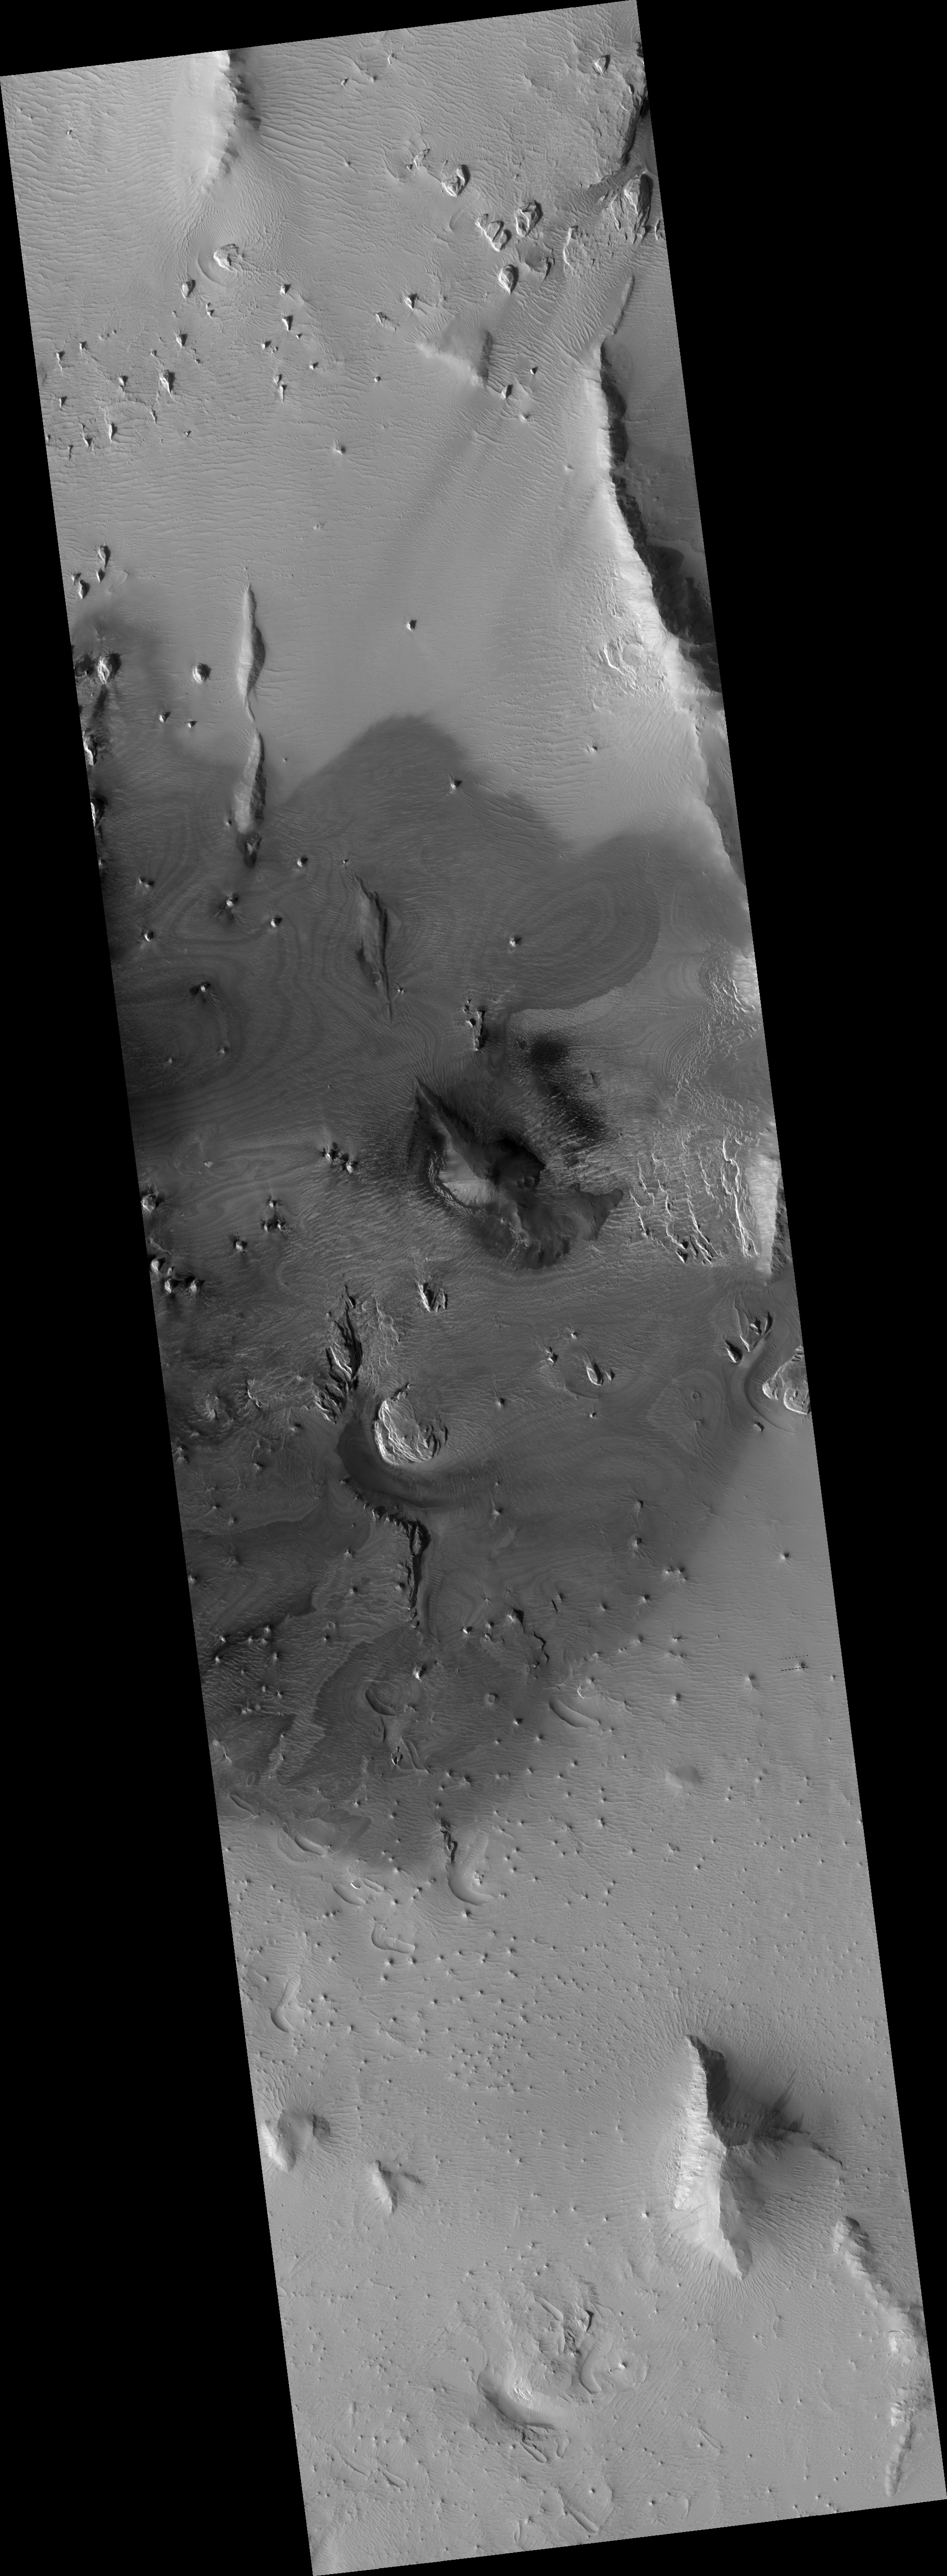

Blocks in the Olympus Mons

The aureole that surrounds the western and northern sectors of Olympus Mons has puzzled Mars geologists. The most common idea is that these deposits formed as giant land slides as the volcano partially collapsed under its own weight.

This HiRISE image (PSP_003450_1975) is centered on a dark and relatively dust-free part of the aureole. Where the dust has been stripped off, swirling bands of darker and lighter rocks are visibile. These suggest gently warped layers that have been exposed by erosion. In fact, many of the small pinnacles and mesas in this area are being eroded by the wind in the same way as layered deposits in other parts of Mars. However, there are also blocks that shed dark material, that could be broken up lava rock. The many dunes in the area suggest that much of the debris is sand sized.

Observation Toolbox
Acquisition date: 4 April 2007
Local Mars time: 3:28 PM
Degrees latitude (centered): 17.4°
Degrees longitude (East): 216.7°
Range to target site: 280.7 km (175.5 miles)
Original image scale range: 28.1 cm/pixel (with 1 x 1 binning) so objects ~84 cm across are resolved
Map-projected scale: 25 cm/pixel and north is up
Map-projection: EQUIRECTANGULAR
Emission angle: 2.9°
Phase angle: 64.6°
Solar incidence angle: 62°, with the Sun about 28° above the horizon
Solar longitude: 223.8°, Northern Autumn

NASA’s Jet Propulsion Laboratory, a division of the California Institute of Technology in Pasadena, manages the Mars Reconnaissance Orbiter for NASA’s Science Mission Directorate, Washington. Lockheed Martin Space Systems, Denver, is the prime contractor for the project and built the spacecraft. The High Resolution Imaging Science Experiment is operated by the University of Arizona, Tucson, and the instrument was built by Ball Aerospace and Technology Corp., Boulder, Colo.

Credit: NASA/JPL/Univ. of Arizona